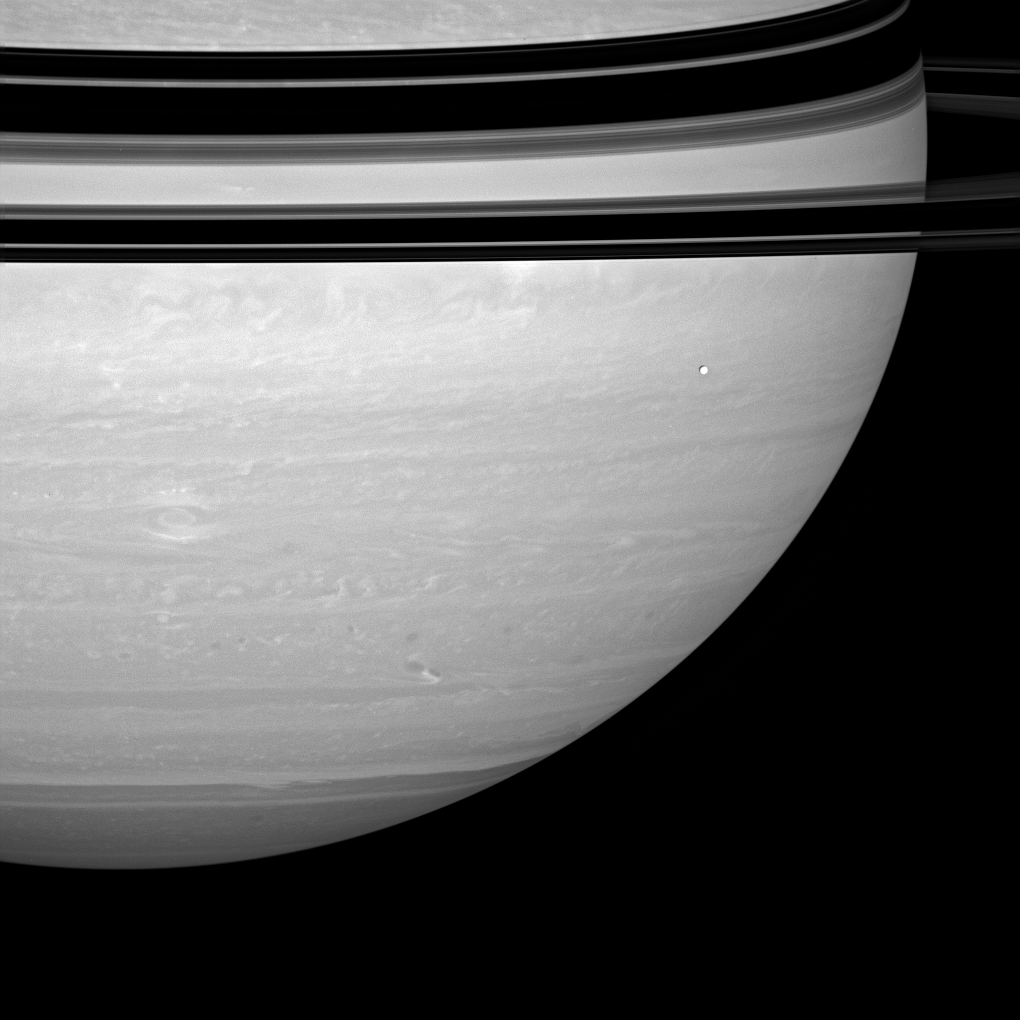

A Capital Storm

A great, eye-like vortex stares out of Saturn’s roiling atmosphere. The storm is wide enough to span the distance from Washington, DC to London. Bright Enceladus (504 kilometers, or 313 miles across) drifts past in the foreground.

This view looks toward the unilluminated side of the rings from about 3 degrees above the ringplane.

The image was taken with the Cassini spacecraft wide-angle camera on April 23, 2008 using a combination of spectral filters sensitive to wavelengths of polarized infrared light centered at 752 nanometers. The view was acquired at a distance of approximately 1.3 million kilometers (783,000 miles) from Saturn. Image scale is 72 kilometers (45 miles) per pixel.

The Cassini-Huygens mission is a cooperative project of NASA, the European Space Agency and the Italian Space Agency. The Jet Propulsion Laboratory, a division of the California Institute of Technology in Pasadena, manages the mission for NASA’s Science Mission Directorate, Washington, D.C. The Cassini orbiter and its two onboard cameras were designed, developed and assembled at JPL. The imaging operations center is based at the Space Science Institute in Boulder, Colo.

Credit: NASA/JPL/Space Science Institute